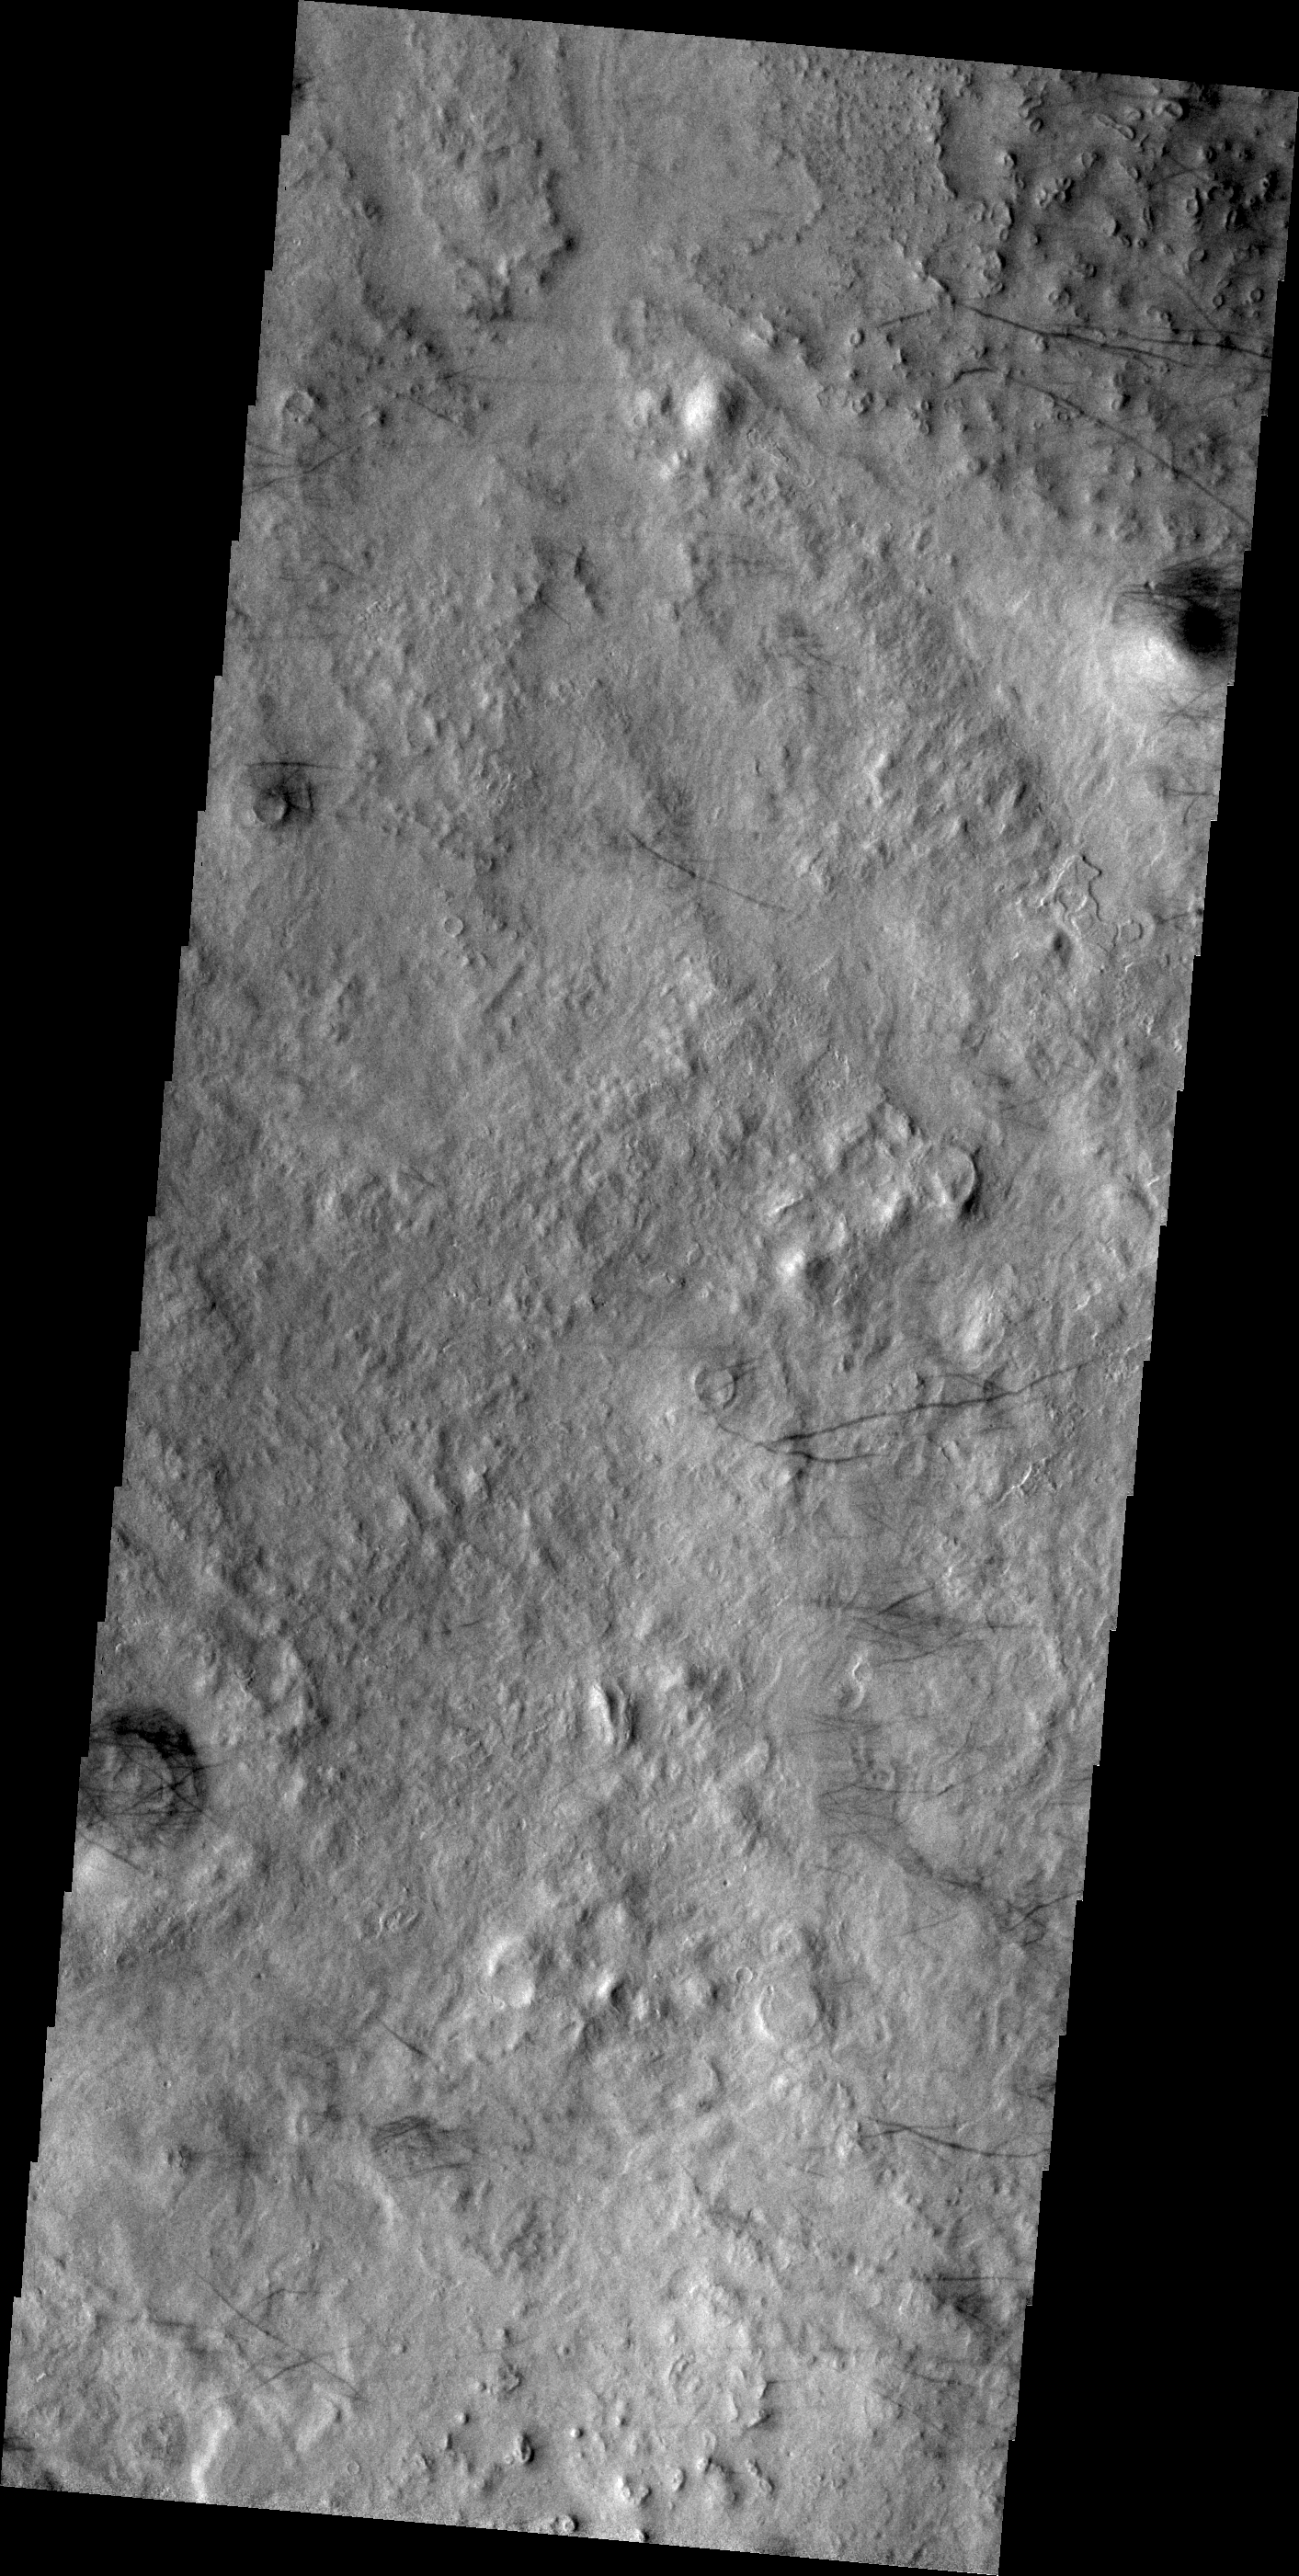

Dust Devil Tracks

The dark lines in this VIS image are the tracks of dust devils in this region of Arcadia Plainitia. As the swirling winds move along the surface, they remove the dust cover, revealing the darker rock beneath.

Credit: NASA/JPL/ASU